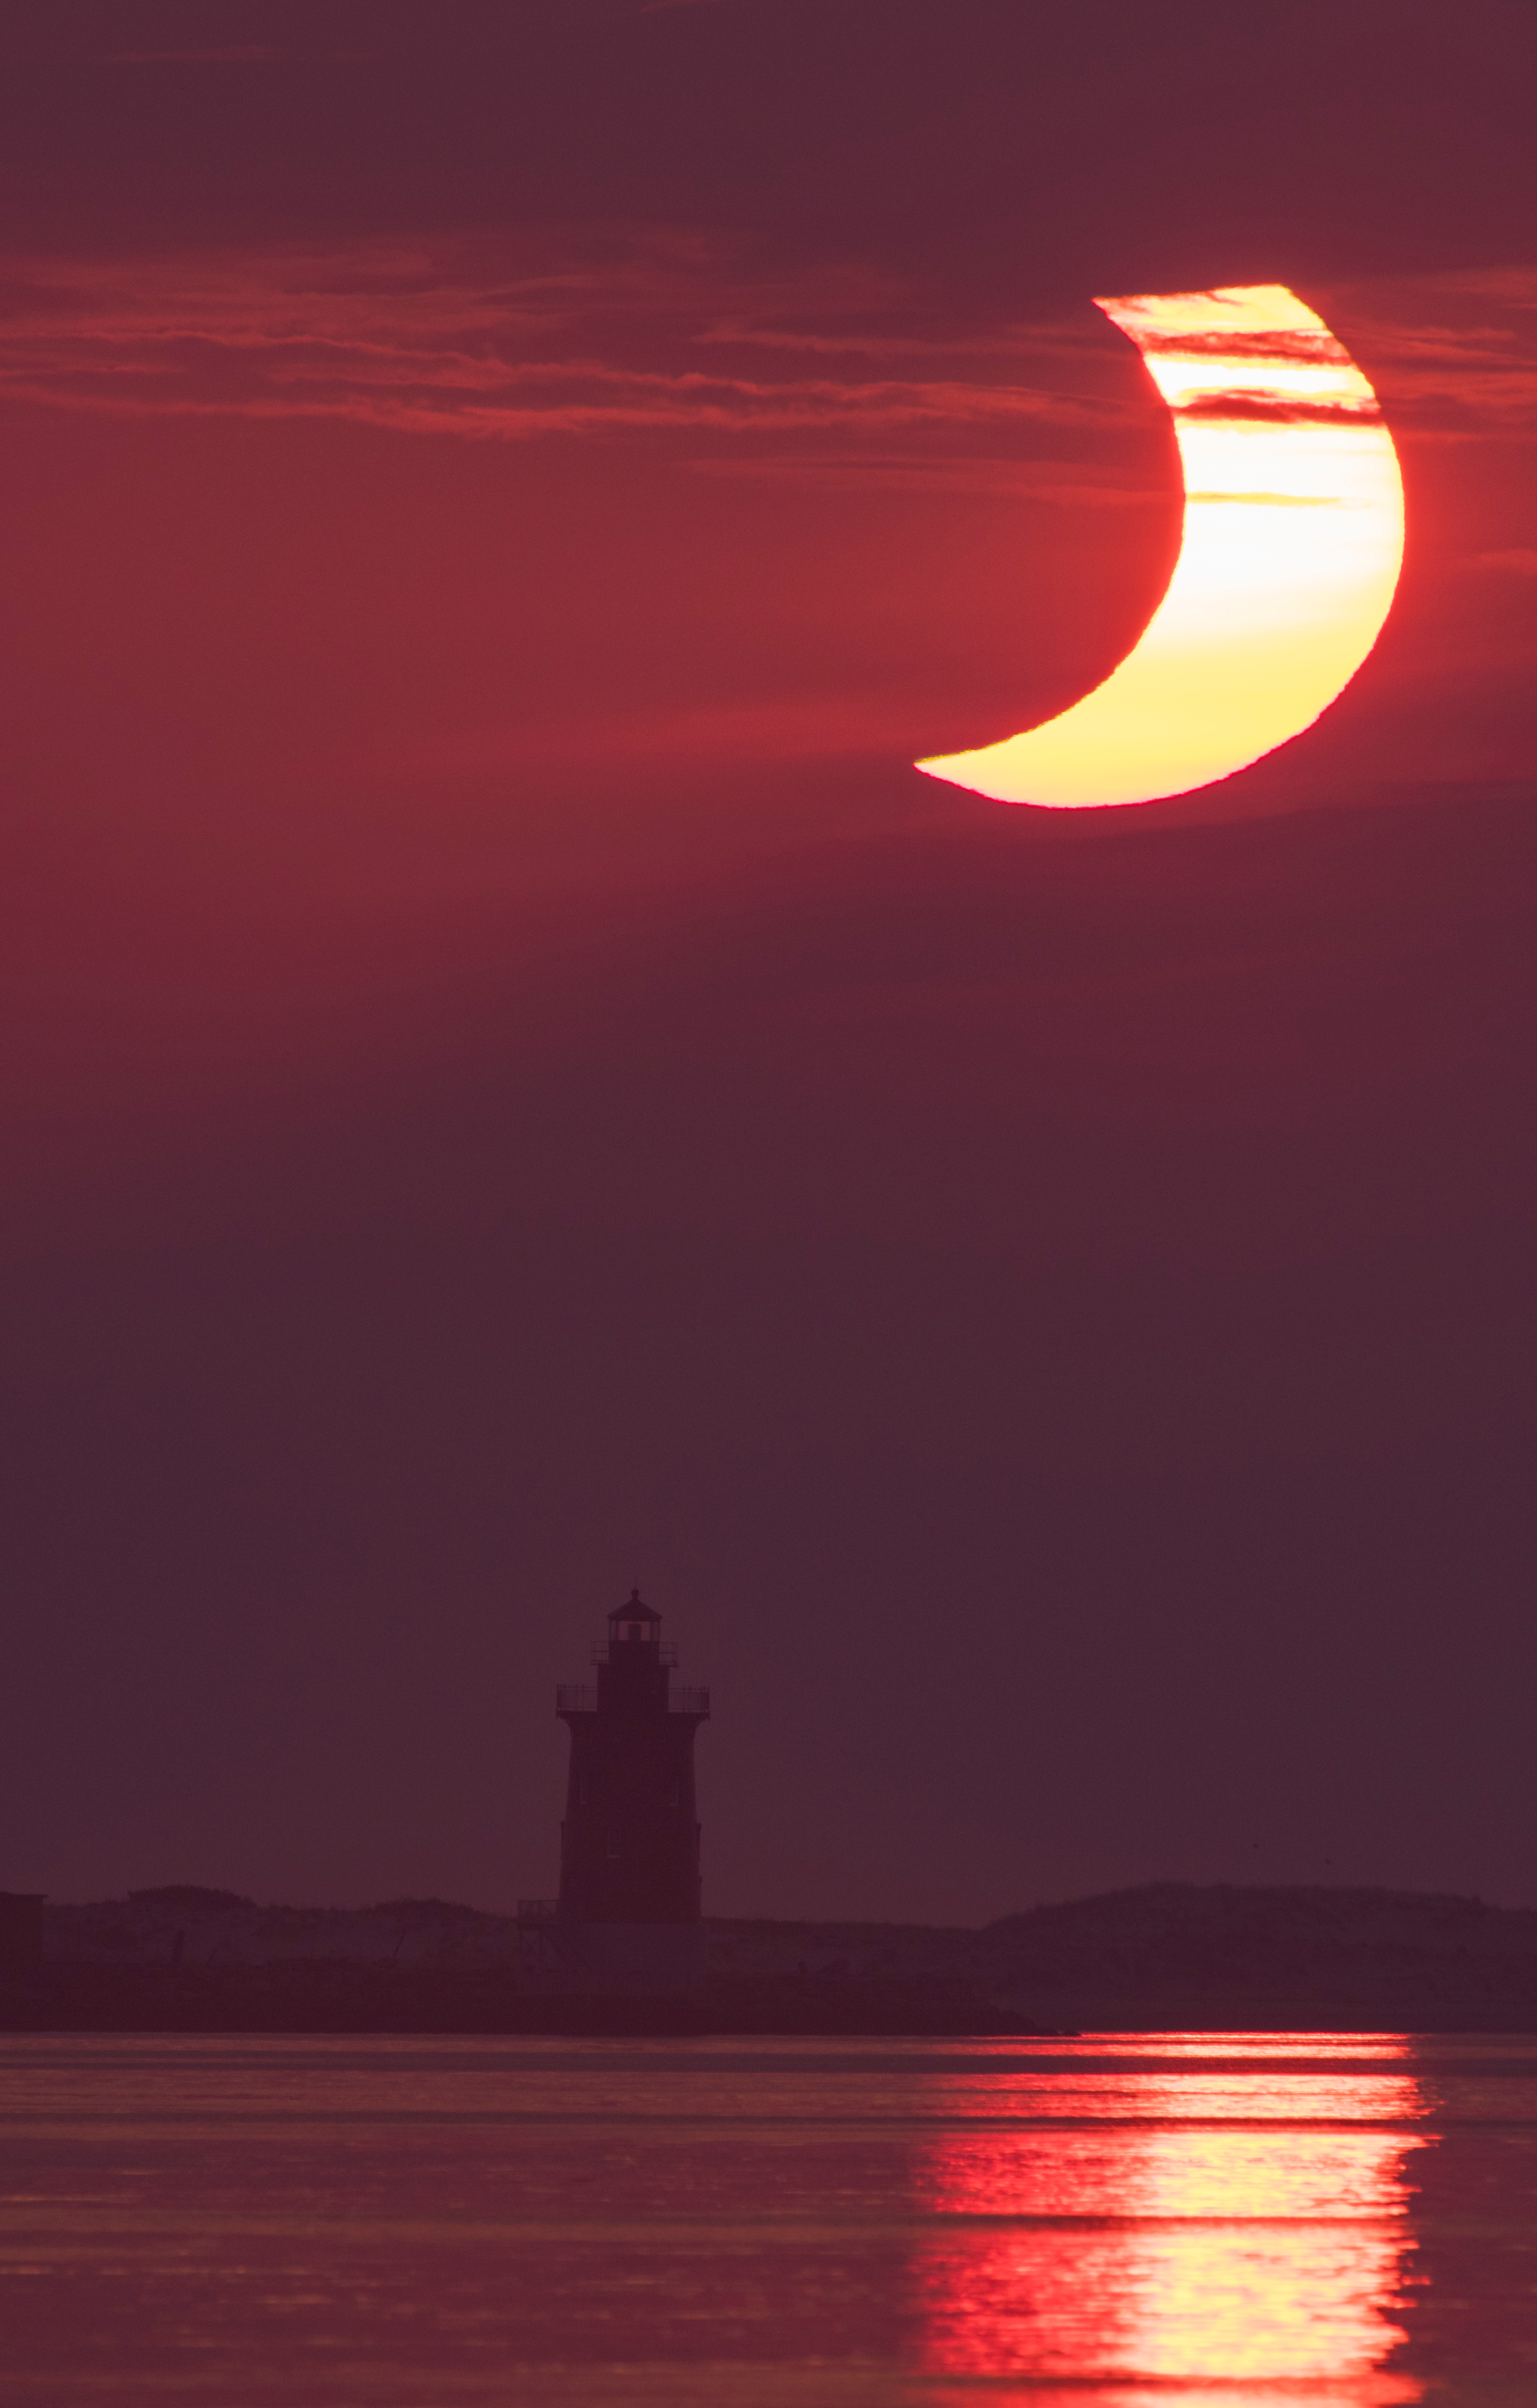

Partial Solar Eclipse

A partial solar eclipse is seen as the sun rises behind the Delaware Breakwater Lighthouse, Thursday, June 10, 2021, at Lewes Beach in Delaware. The annular or “ring of fire” solar eclipse is only visible to some parts of Greenland, Northern Russia, and Canada.

Credit: NASA/Aubrey Gemignani